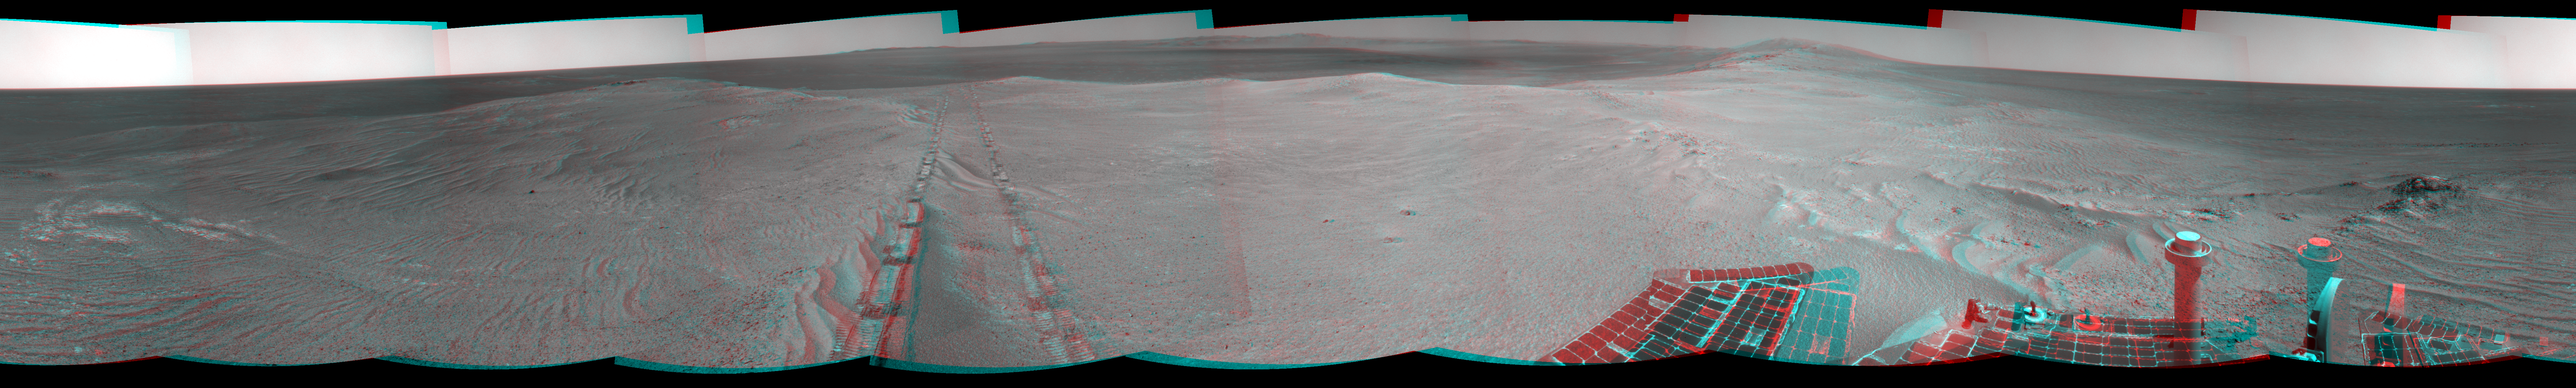

Opportunity’s Tracks Near Crater Rim Ridgeline (Stereo)

Figure 1

The component images for this stereo, 360-degree panorama were taken by the navigation camera on NASA’s Mars Exploration Rover Opportunity after the rover drove about 97 feet (29.5 meters) during the mission’s 3,642nd Martian day, or sol (April 22, 2014).

The vista appears three-dimensional when seen through blue-red glasses with the red lens on the left.

Opportunity drove southwestward on Sol 3642, so the tracks from this end-of-drive position recede toward the northeast. For scale, the distance between the two parallel tracks is about 3.3 feet (1 meter).

The position is just west of the ridgeline of the west rim of Endeavour Crater.

This stereo anaglyph combines the left-eye view in Figure 1 and the right-eye view in PIA18098.

JPL manages the Mars Exploration Rover Project for NASA’s Science Mission Directorate in Washington.

Credit: NASA/JPL-Caltech